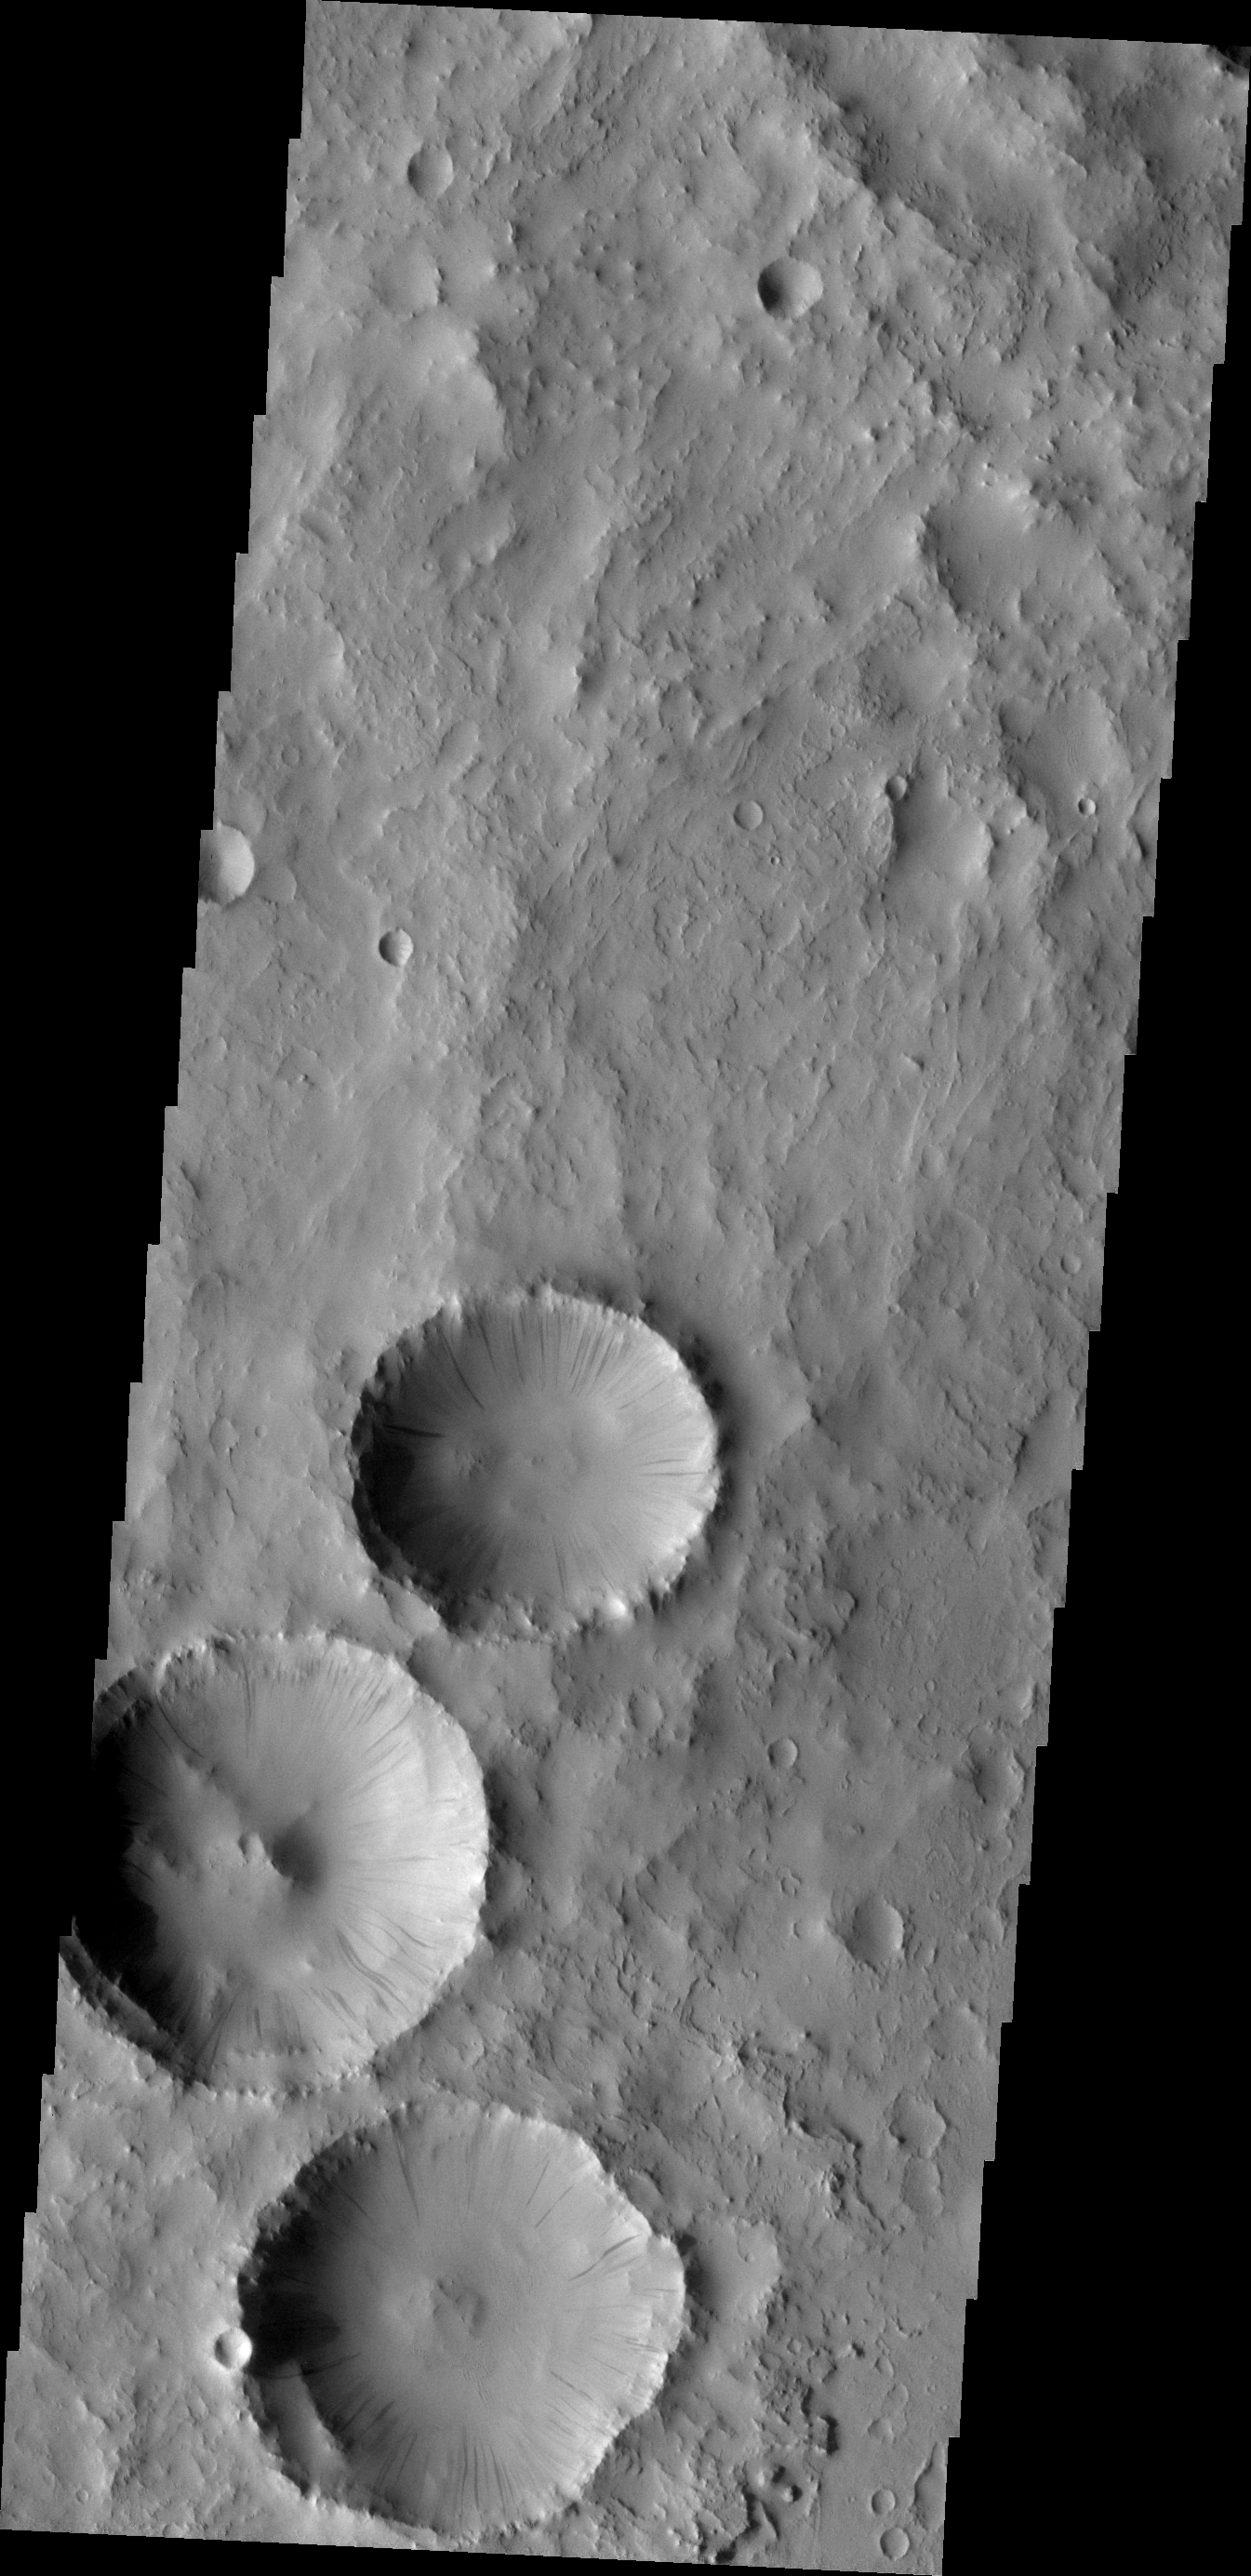

Dark Slope Streaks

All three of these craters in Arabia Terra contain numerous dark slope streaks. The dark streaks mark where dusty material has been removed, revealing the darker material below. Small dust, dirt, or rock avalanches likely produce these marks.

Image information: VIS instrument. Latitude 19.1N, Longitude 18.7E. 18 meter/pixel resolution.

Please see the THEMIS Data Citation Note for details on crediting THEMIS images.

Note: this THEMIS visual image has not been radiometrically nor geometrically calibrated for this preliminary release. An empirical correction has been performed to remove instrumental effects. A linear shift has been applied in the cross-track and down-track direction to approximate spacecraft and planetary motion. Fully calibrated and geometrically projected images will be released through the Planetary Data System in accordance with Project policies at a later time.

NASA’s Jet Propulsion Laboratory manages the 2001 Mars Odyssey mission for NASA’s Office of Space Science, Washington, D.C. The Thermal Emission Imaging System (THEMIS) was developed by Arizona State University, Tempe, in collaboration with Raytheon Santa Barbara Remote Sensing. The THEMIS investigation is led by Dr. Philip Christensen at Arizona State University. Lockheed Martin Astronautics, Denver, is the prime contractor for the Odyssey project, and developed and built the orbiter. Mission operations are conducted jointly from Lockheed Martin and from JPL, a division of the California Institute of Technology in Pasadena.

Credit: NASA/JPL/ASU